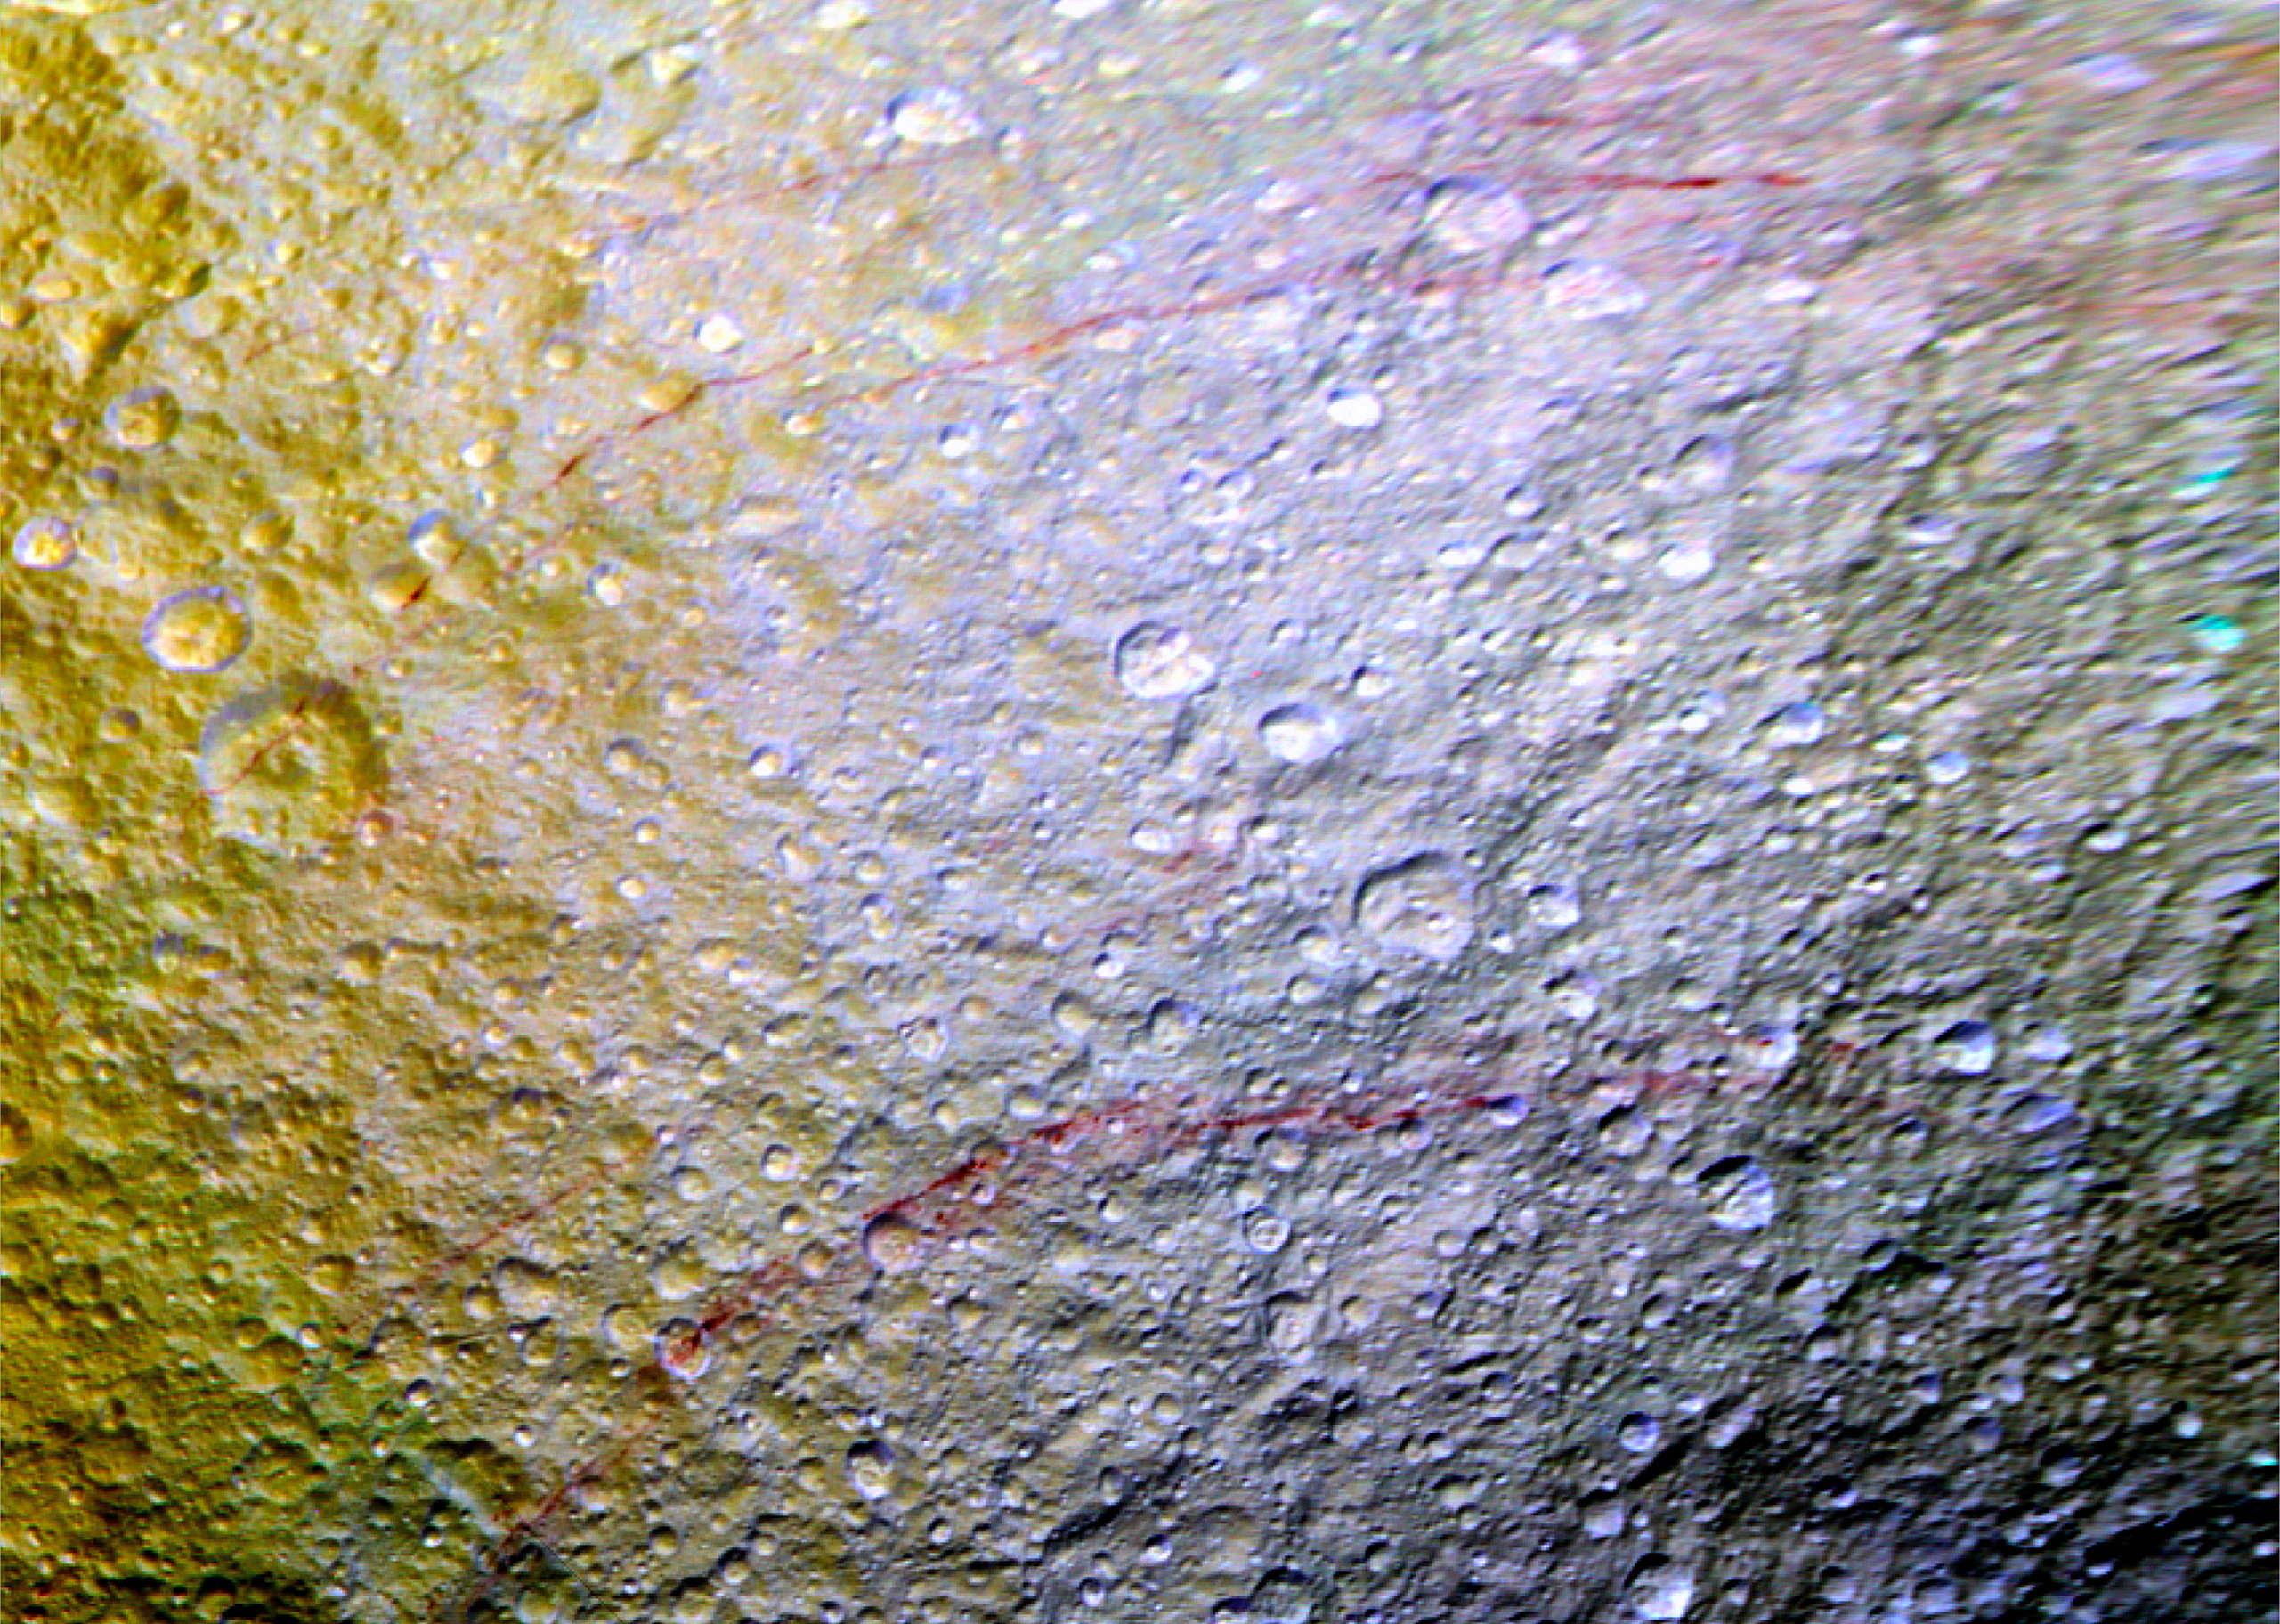

Red Arcs on Tethys

Unusual arc-shaped, reddish streaks cut across the surface of Saturn’s ice-rich moon Tethys in this enhanced-color mosaic. The red streaks are narrow, curved lines on the moon’s surface, only a few miles (or kilometers) wide but several hundred miles (or kilometers) long. The red streaks are among the most unusual color features on Saturn’s moons to be revealed by Cassini’s cameras.

A few of the red arcs can be faintly seen in Cassini imaging observations made earlier in the mission, but the color images for this observation, which were obtained in April 2015, were the first to show large northern areas of Tethys under the illumination and viewing conditions necessary to see the features clearly. As the Saturn system moved into its northern hemisphere summer over the past few years, northern latitudes have become increasingly well illuminated. As a result, the red arc features have become clearly visible for the first time.

The origin of the features and their reddish color is currently a mystery to Cassini scientists. Possibilities being studied include ideas that the reddish material is exposed ice with chemical impurities, or the result of outgassing from inside Tethys. The streaks could also be associated with features like fractures that are below the resolution of the available images.

Except for a few small craters on Dione, reddish tinted features are rare on other moons of Saturn. However, many reddish features are observed on the geologically young surface of Jupiter’s moon Europa.

Images taken using clear, green, infrared and ultraviolet spectral filters were combined to create the view, which highlights subtle color differences across Tethys’ surface at wavelengths not visible to human eyes. The moon’s surface is fairly uniform in natural color.

The yellowish tones on the left side of the view are a result of alteration of the moon’s surface by high-energy particles from Saturn’s magnetosphere. This particle radiation slams into the moon’s trailing hemisphere, modifying it chemically and changing its appearance in enhanced-color views like this one.

The area of Tethys shown here is centered on 30 degrees north latitude, 187 degrees west longitude, and measures 305 by 258 miles (490 by 415 kilometers) across. The original color images were obtained at a resolution of about 2,300 feet (700 meters) per pixel on April 11, 2015. This is a cropped close-up of an area visible in PIA19636.

This view combines Cassini ISS ultraviolet, green and infrared images to generate a red-green-blue color map of the surface, and was created by Dr. Paul Schenk (http://www.lpi.usra.edu/lpi/schenk/) of the Lunar and Planetary Institute in Houston Texas from imaging data returned in 2014.

The Cassini mission is a cooperative project of NASA, ESA (the European Space Agency) and the Italian Space Agency. The Jet Propulsion Laboratory, a division of the California Institute of Technology in Pasadena, manages the mission for NASA’s Science Mission Directorate, Washington. The Cassini orbiter and its two onboard cameras were designed, developed and assembled at JPL. The imaging operations center is based at the Space Science Institute in Boulder, Colorado.

Credit: NASA/JPL-Caltech/Space Science Institute/Lunar & Planetary Institute